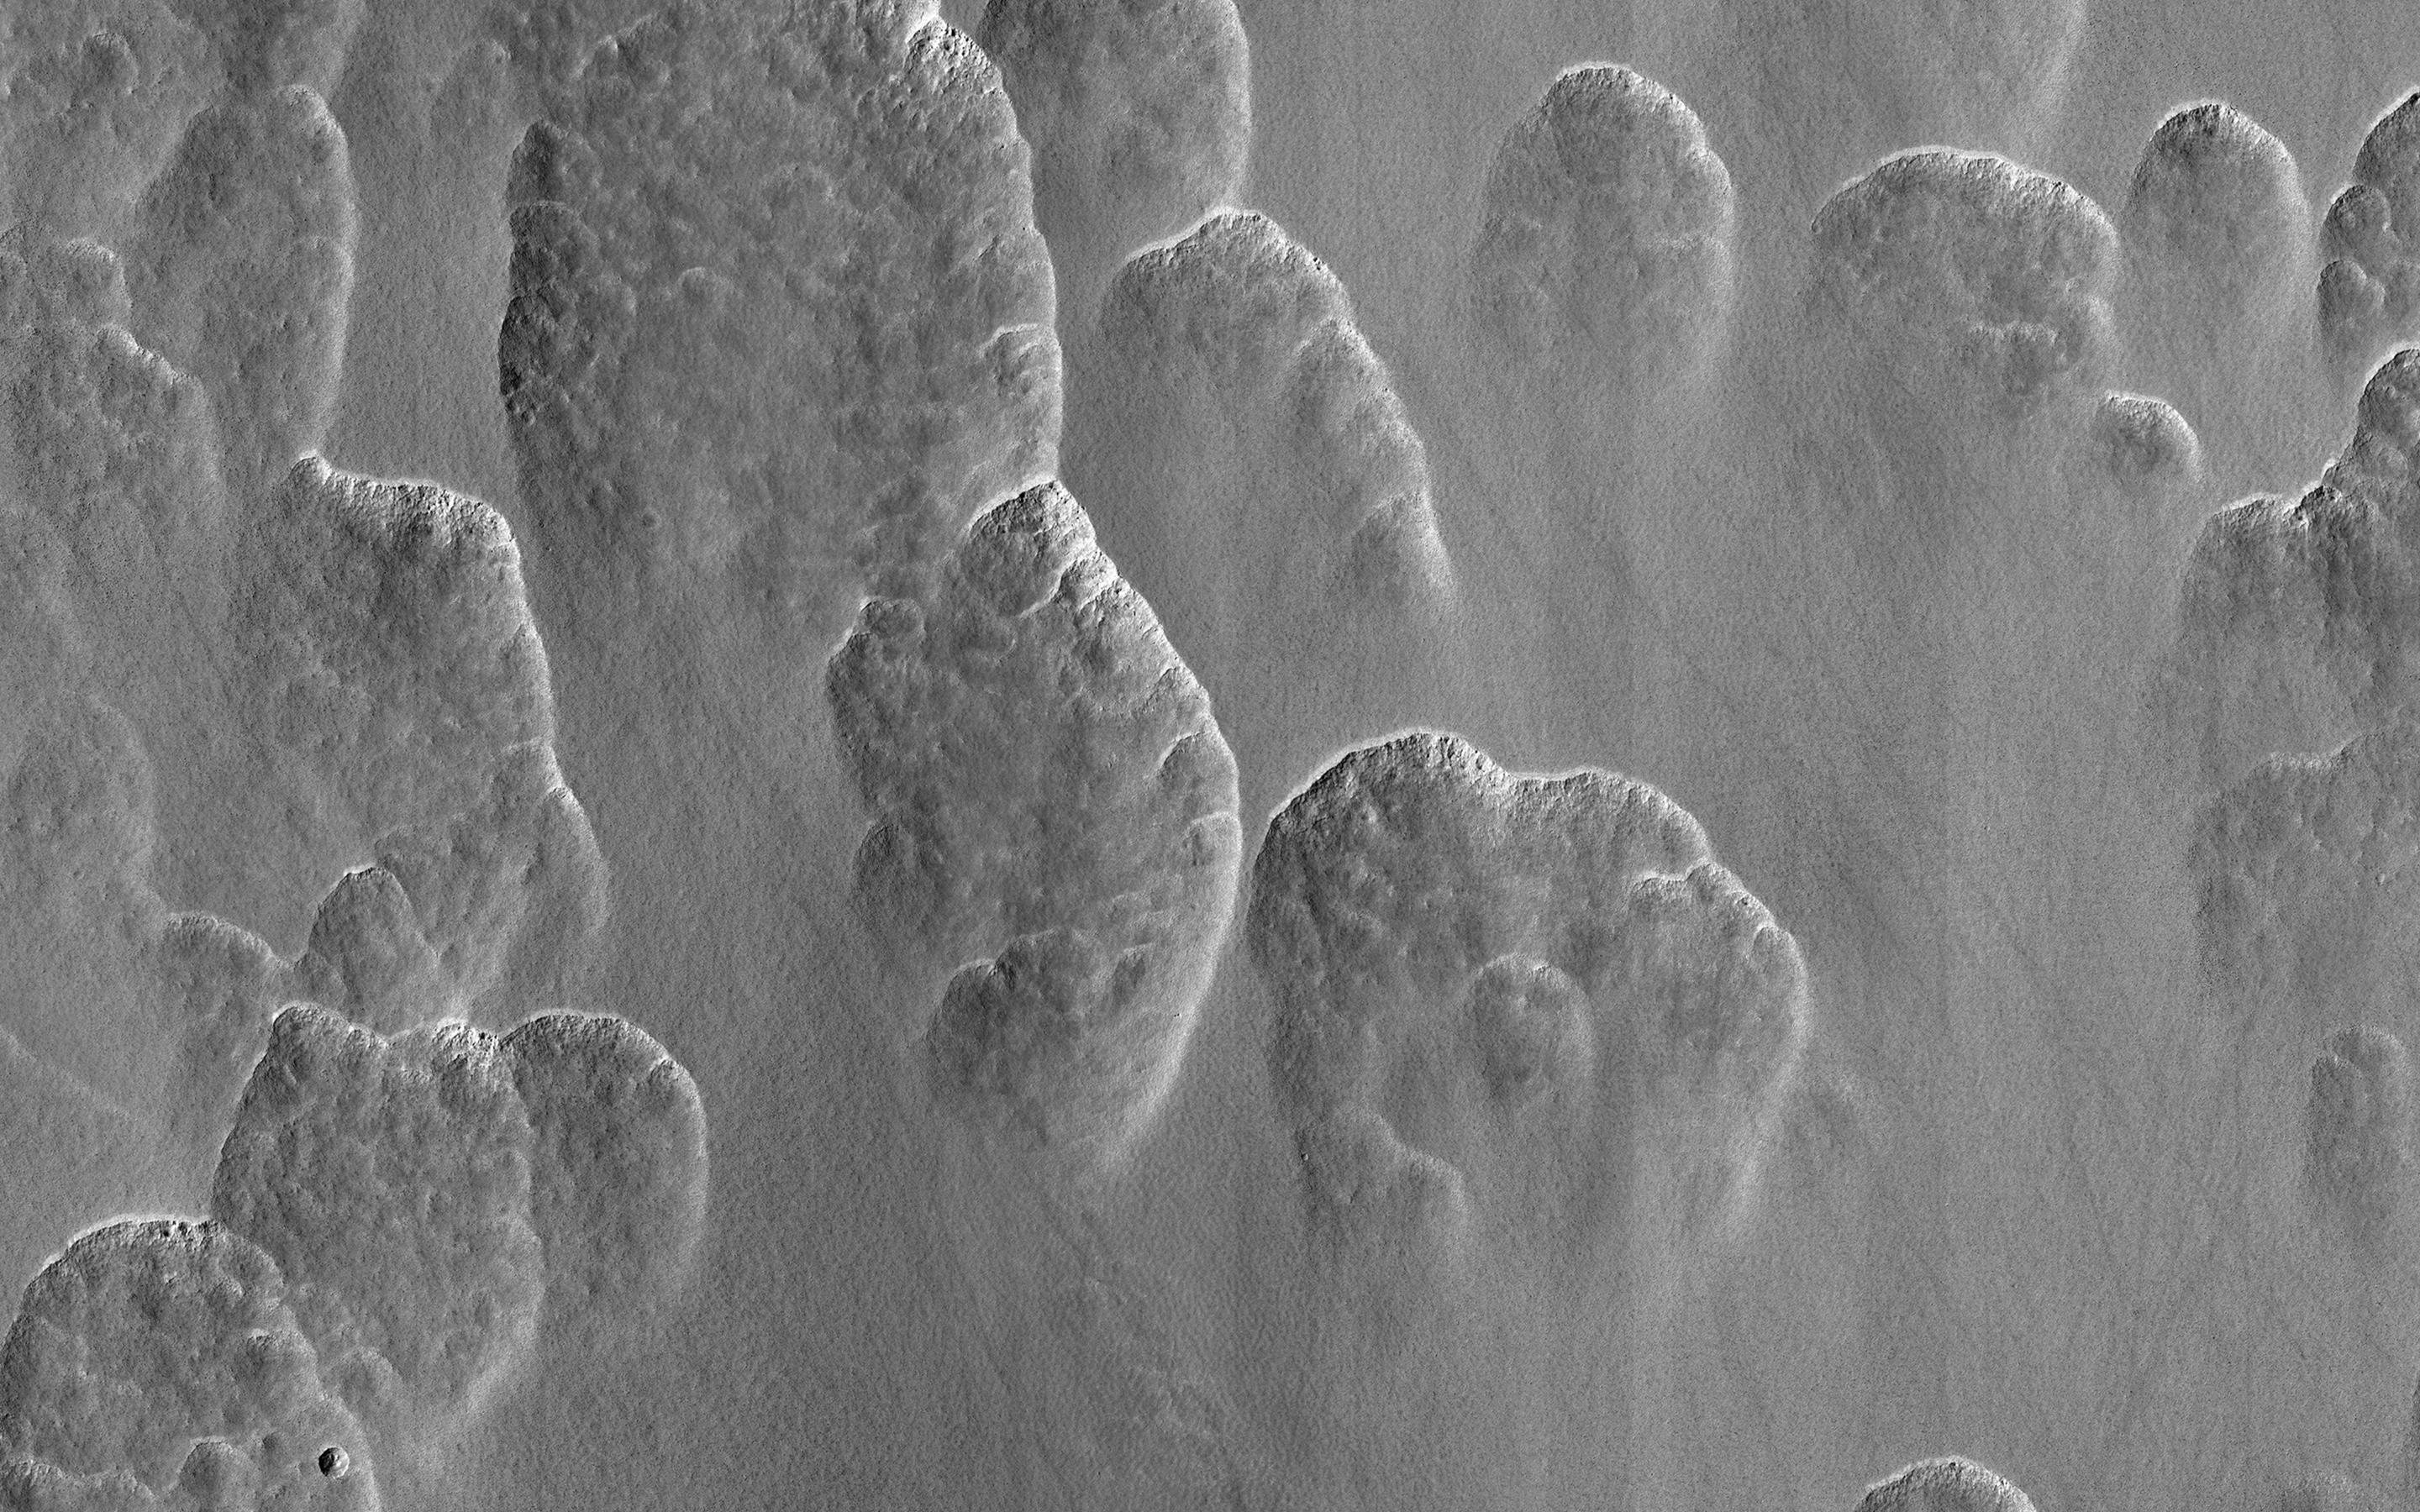

A Recipe for Martian Scallops

About a third of Mars has water ice just below the dusty surface. Figuring out exactly where is vital for future human explorers. One of the ways scientists do this is to look for landforms that only occur when this buried ice is present. These scallops are one of those diagnostic landforms.

A layer of clean ice lies just below the surface in this image. As the ice ablates away in some spots the surface dust collapses into the hole that’s left. These holes grow into the scallops visible here as more and more ice is lost.

Between the scallops, the ice is still there, ready for some astronaut to come along and dig it up.

The map is projected here at a scale of 25 centimeters (9.8 inches) per pixel. (The original image scale is 24.8 centimeters [9.8 inches] per pixel [with 1 x 1 binning]; objects on the order of 75 centimeters [30.0 inches] across are resolved.) North is up.

The University of Arizona, in Tucson, operates HiRISE, which was built by Ball Aerospace & Technologies Corp., in Boulder, Colorado. NASA’s Jet Propulsion Laboratory, a division of Caltech in Pasadena, California, manages the Mars Reconnaissance Orbiter Project for NASA’s Science Mission Directorate, Washington.

Credit: NASA/JPL-Caltech/University of Arizona